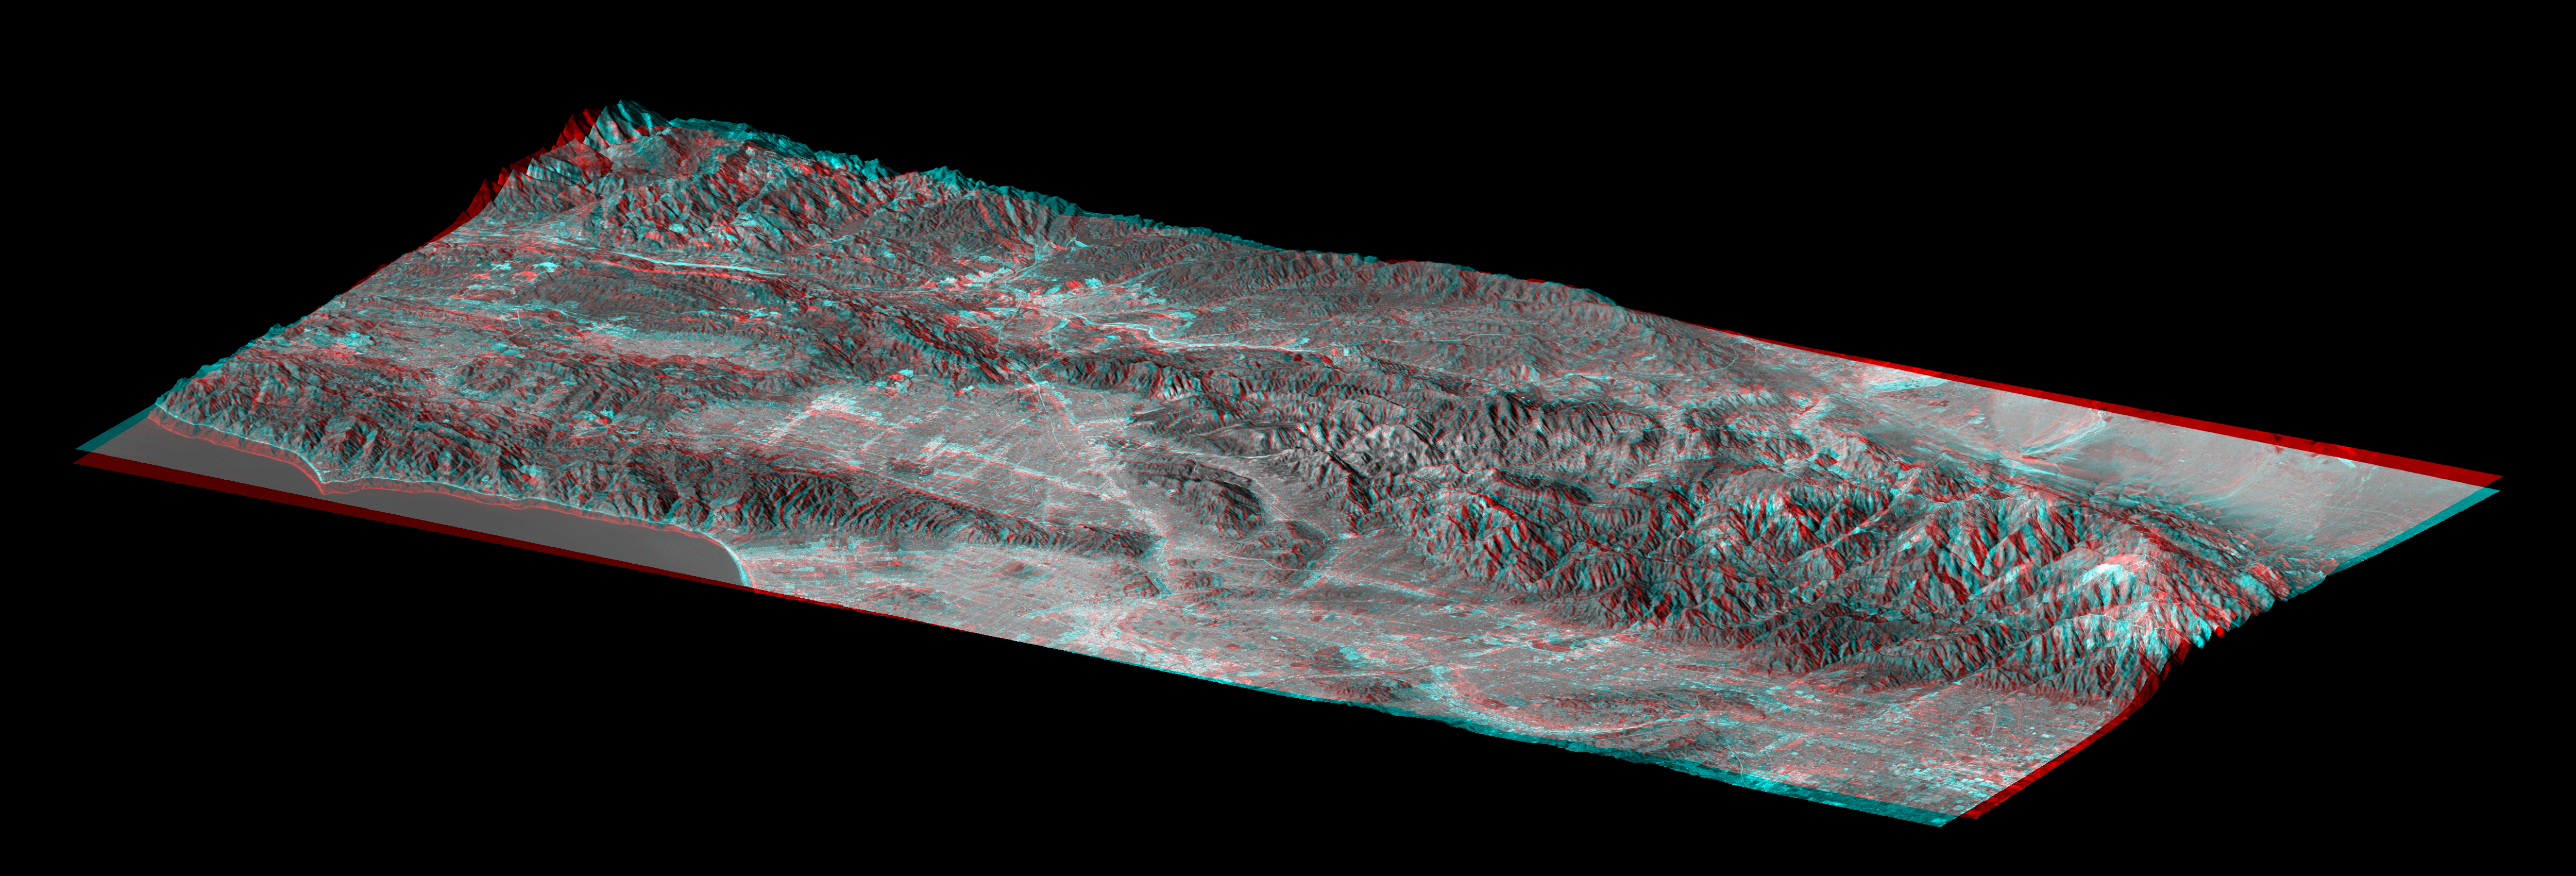

Library of Congress Model, Anaglyph

The Shuttle Radar Topography Mission (SRTM) has produced the first high-resolution, near-global elevation dataset of Earth. In recognition of this achievement, and as an illustration of the data, the United States Library of Congress now displays a “solid terrain model” of Los Angeles and adjacent mountainous terrain. The model was created by carving a high-density foam block using computer-guided drills that referenced the SRTM dataset. The block was then covered with a Landsat satellite image using computer-guided paint guns that referenced both the Landsat image and the SRTM dataset. The view shown here mimics the actual model on display at the Library of Congress and was generated from the same satellite image and elevation data sets.

Anaglyph glasses are required to see this view in three-dimensions. Anaglyph glasses cover the left eye with a red filter and cover the right eye with a blue filter.

The model shows the Pacific Ocean and Santa Monica Mountains along the Malibu Coast (lower left), San Fernando Valley (left center), downtown Los Angeles (bottom center), San Gabriel and Pomona Valleys (lower right), San Gabriel Mountains (right center to far right), and part of the Mojave Desert (upper right). Colors are enhanced true color with added topographic shading, and elevation differences are exaggerated 1.5 times. The view is toward the north-northwest.

The Los Angeles region was chosen for the Library of Congress model because it illustrates so many ways that topography affects the daily lives of people. The region consists of a coastal plain, inland valleys, mountains up to 3068 meters (10,064 feet), and a desert interior. Topography blocks the landward influence of marine airmasses here such that summer temperatures often differ by 40 degrees Fahrenheit (22 C) across this region at a given moment even at similar elevations. Temperatures also typically cool with rising elevation, and winter storms drop most of their moisture in the mountains, leaving little rainfall for areas further inland, thus creating the deserts.

Topography also controls the land use pattern. The mountains are mostly very rugged, which greatly limits urban expansion. Similarly, major transportation routes are limited to a few mountain passes. Water supply to the city and drainage away from it both follow paths largely dictated by topography. Radio, television, and cell phone transmission towers are all sited with topography in mind to maximize coverage.

Its climate and scenic mountain surroundings have been a major part of the appeal of the Los Angeles region as it has grown into one of the world’s largest cities over the past 150 years. But the topography that has created this environment also results from and leads to significant natural hazards. The tall mountains result from tectonic compression and uplift of Earth’s crust along a kink in the San Andreas fault. (The fault is seen here as a straight boundary between the Mojave Desert and the San Gabriel Mountains.) Major earthquakes occur on the San Andreas fault every few centuries. Damaging earthquakes also occur on other faults across the region several times in a typical human lifespan. Most of these faults were first recognized by their impact upon the topographic pattern. Meanwhile, wildfires are common in the chaparral covered hills and mountains, and topography affects the fire’s path (burning more readily upslope) as well as our ability to fight it. After a fire, rainfall from winter storms often strips exposed soil, accumulates it as mudflows in rugged canyons, and dumps it into the adjacent valleys which are now heavily urbanized. Topography is indeed important in the lives of the people of Los Angeles.

Landsat has been providing visible and infrared views of the Earth since 1972. SRTM elevation data substantially help in analyzing Landsat images by revealing the third dimension of Earth’s surface, topographic height. The Landsat archive is managed by the U.S. Geological Survey’s Eros Data Center (USGS EDC).

Elevation data used in this image were acquired by the Shuttle Radar Topography Mission (SRTM) aboard the Space Shuttle Endeavour, launched on February 11, 2000. SRTM used the same radar instrument that comprised the Spaceborne Imaging Radar-C/X-Band Synthetic Aperture Radar (SIR-C/X-SAR) that flew twice on the Space Shuttle Endeavour in 1994. SRTM was designed to collect three-dimensional measurements of the Earth’s surface. To collect the 3-D data, engineers added a 60-meter-long (200-foot) mast, installed additional C-band and X-band antennas, and improved tracking and navigation devices. The mission is a cooperative project between the National Aeronautics and Space Administration (NASA), the National Geospatial-Intelligence Agency (NGA) of the U.S. Department of Defense (DoD), and the German and Italian space agencies. It is managed by NASA’s Jet Propulsion Laboratory, Pasadena, Calif., for NASA’s Earth Science Enterprise, Washington, DC.

Size: Block length 120 kilometers (74 miles), block width 60 kilometers (37 miles)
Location: 34.2 degrees North latitude, 118.3 degrees West longitude
Orientation: View North-Northwest, 1.5 times vertical exaggeration
Image Data: Landsat bands 3, 2, 1 as red, green, blue, respectively, plus elevation shading.
Date Acquired: February 2000 (SRTM), May 4, 2001 (Landsat)

Credit: NASA/JPL/NIMA